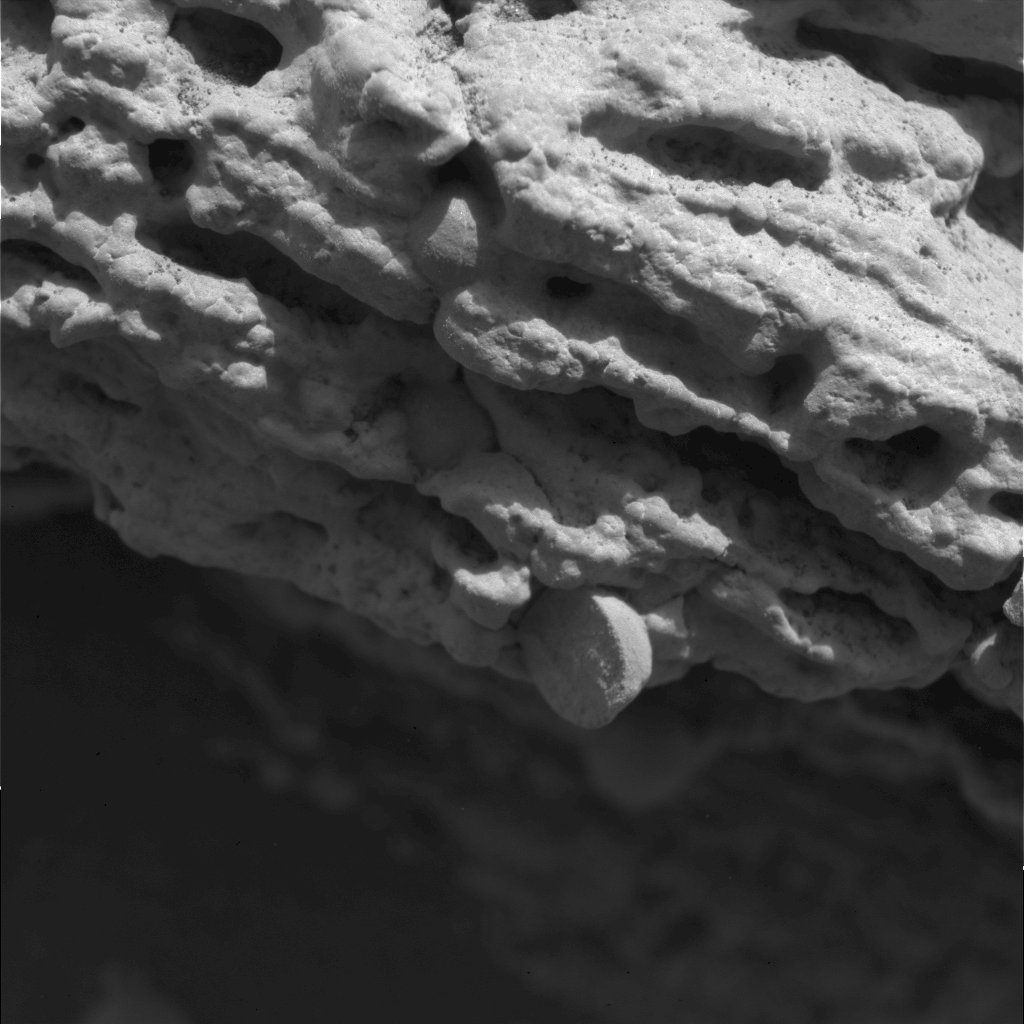

Mars Rock Formation Poses Mystery-2

This sharp, close-up image taken by the microscopic imager on the Mars Exploration Rover Opportunity’s instrument deployment device, or “arm,” shows a rock target dubbed “Robert E,” located on the rock outcrop at Meridiani Planum, Mars. Scientists are studying the spherule, or small sphere, in the center of the image that appears to be protruding from the rock formation. This image measures 3 centimeters (1.2 inches) across and was taken on the 15th day of Opportunity’s journey (Feb. 8, 2004).

Credit: NASA/JPL/Cornell/US Geological Survey